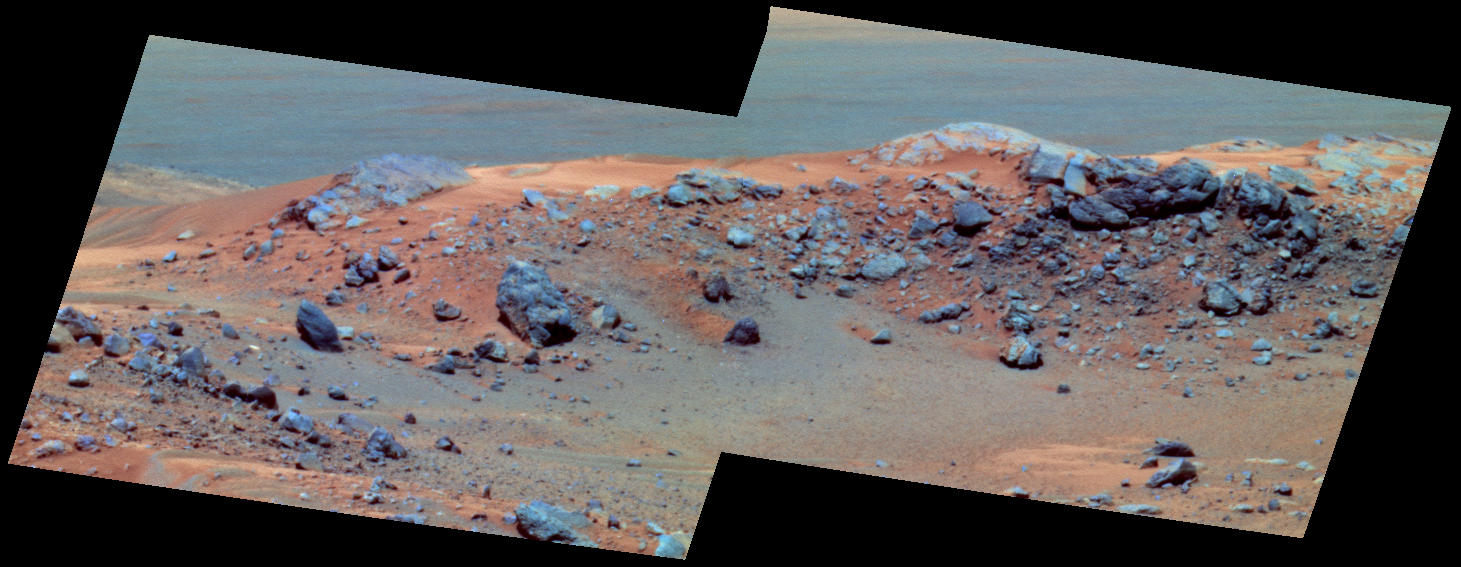

More Climbing Ahead

NASA’s Mars Exploration Rover Spirit will not plant a flag, as did Sir Edmund Hillary when he scaled Mount Everest on Earth, when the rover reaches the hilltop outcrop shown here, which scientists have nicknamed in honor of Hillary. But Spirit will send images and other scientific data across the millions of miles that separate Earth from the distant planet where no human has yet set foot. This false-color view combines images that Spirit took with its panoramic camera during the rover’s 608th martian day, or sol (Sept. 18, 2005). The site is on top of “Husband Hill” inside Gusev Crater, where the rover has been conducting scientific studies. The component images were taken through the camera’s 750-nanometer, 530-nanometer and 430-nanometer filters.

The slightly lower outcrop to the left of “Hillary” is nicknamed “Tenzing.” The names recall the first humans — Hillary of New Zealand and Tenzing Norgay of Nepal — to reach the highest point on Earth, in 1953. Husband Hill rises 106 meters (348 feet) above the surrounding plains.

Credit: NASA/JPL-Caltech/Cornell